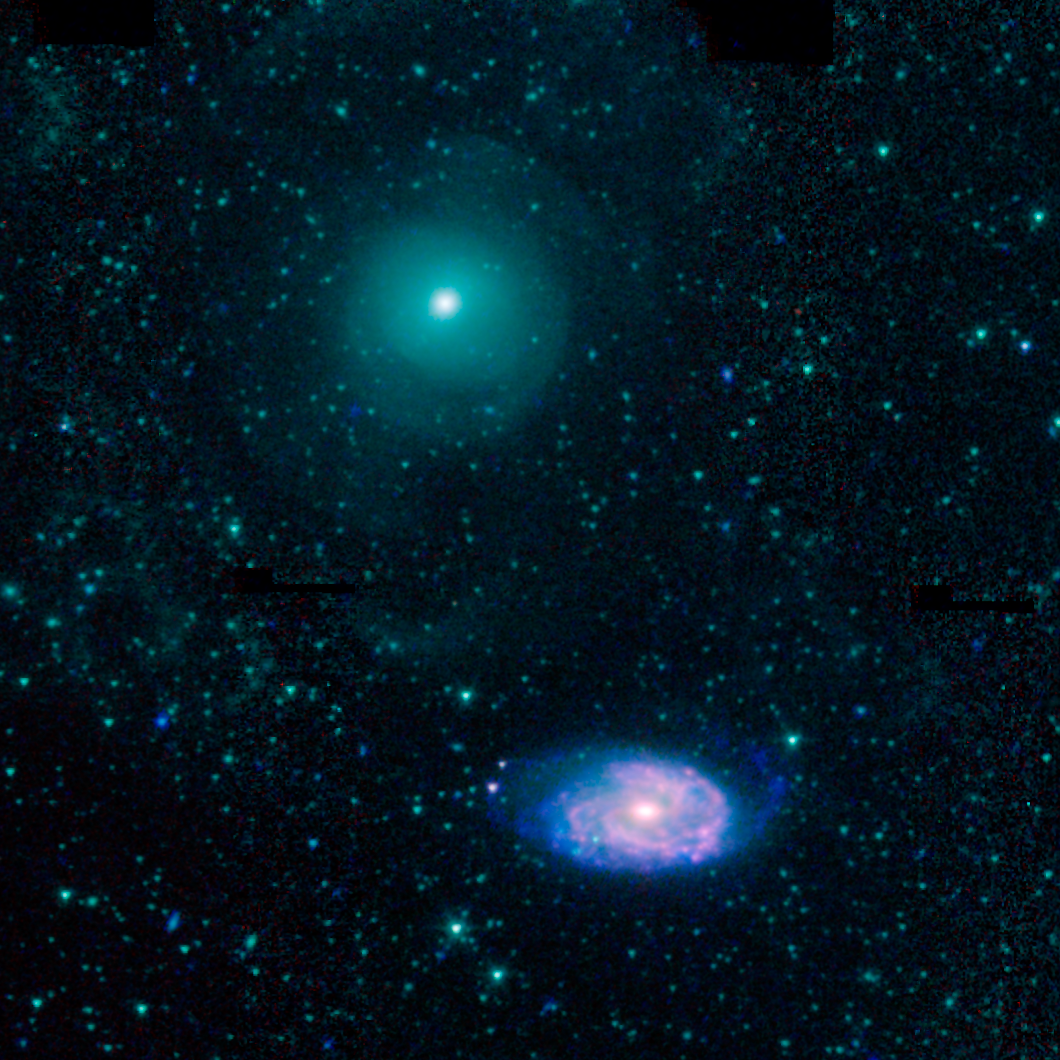

Galactic Train Wreck

This image shows an example of colliding galaxies from a new photo atlas of galactic "train wrecks". The new image combine observations from NASA's Spitzer Space Telescope, which observes infrared light, and NASA's Galaxy Evolution Explorer (GALEX) spacecraft, which observes ultraviolet light. By analyzing information from different parts of the light spectrum, scientists can learn much more than from a single wavelength alone, because different components of a galaxy are highlighted.

This image shows NGC 470 (top) and NGC 474 (bottom). In this representative-color image, far-ultraviolet light from GALEX is blue, 3.6-micron light from Spitzer is cyan, 4.5-micron light from Spitzer is green, and red shows light at 5.8 and 8 microns from Spitzer.

Credit: NASA/JPL-Caltech/L. Lanz (Harvard-Smithsonian CfA)